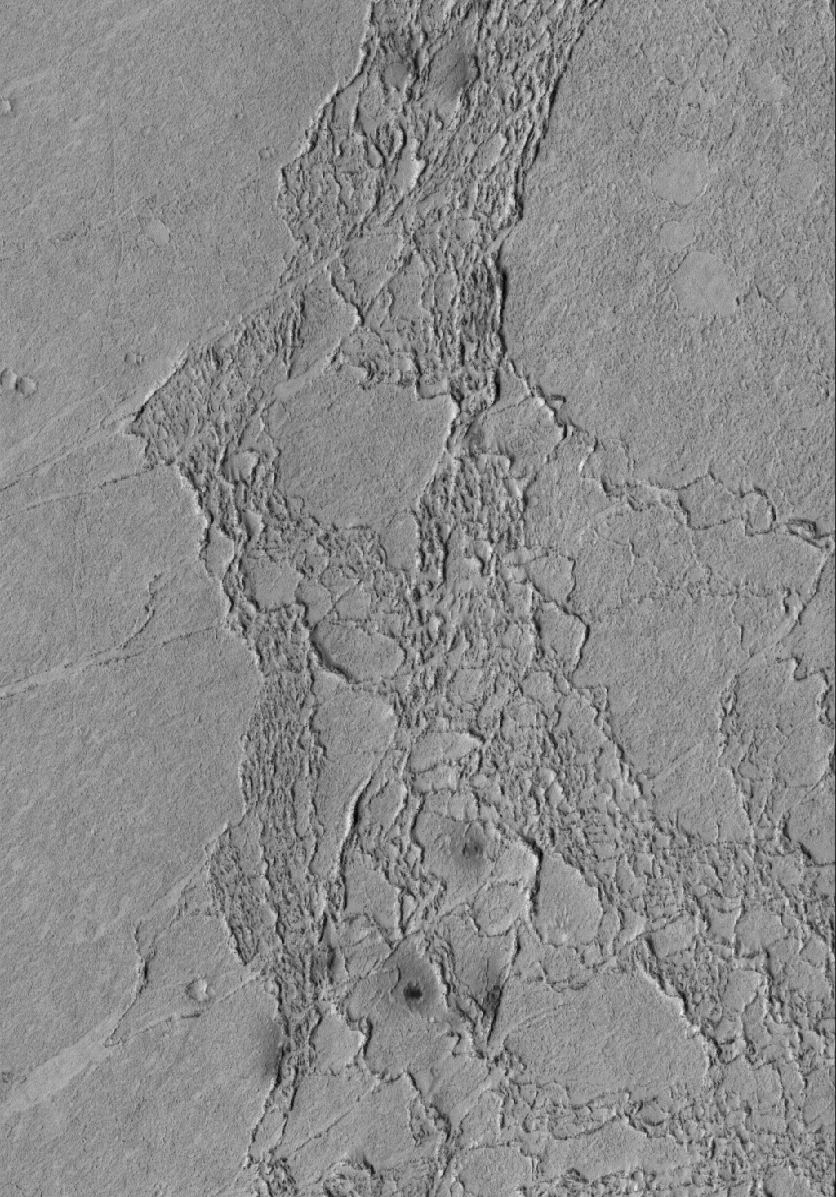

Platy Flows

2 June 2005
This Mars Global Surveyor (MGS) Mars Orbiter Camera (MOC) image shows some of the platy flow material in the Zephyria region of Mars. The materials have impact craters in them, suggesting that they are composed of solid rock rather than ice. Some investigators have proposed that these materials are part of a vast ice-covered lake or sea, but the impact craters formed in the material suggest that it is not ice. Other investigators have cited evidence for an origin by very fluid lavas; some of the evidence includes small volcanoes scattered throughout the region.

Location near: 3.7°S, 195.5°W
Image width: ~3 km (~1.9 mi
Illumination from: upper left
Season: Southern Winter

Credit: NASA/JPL/Malin Space Science Systems